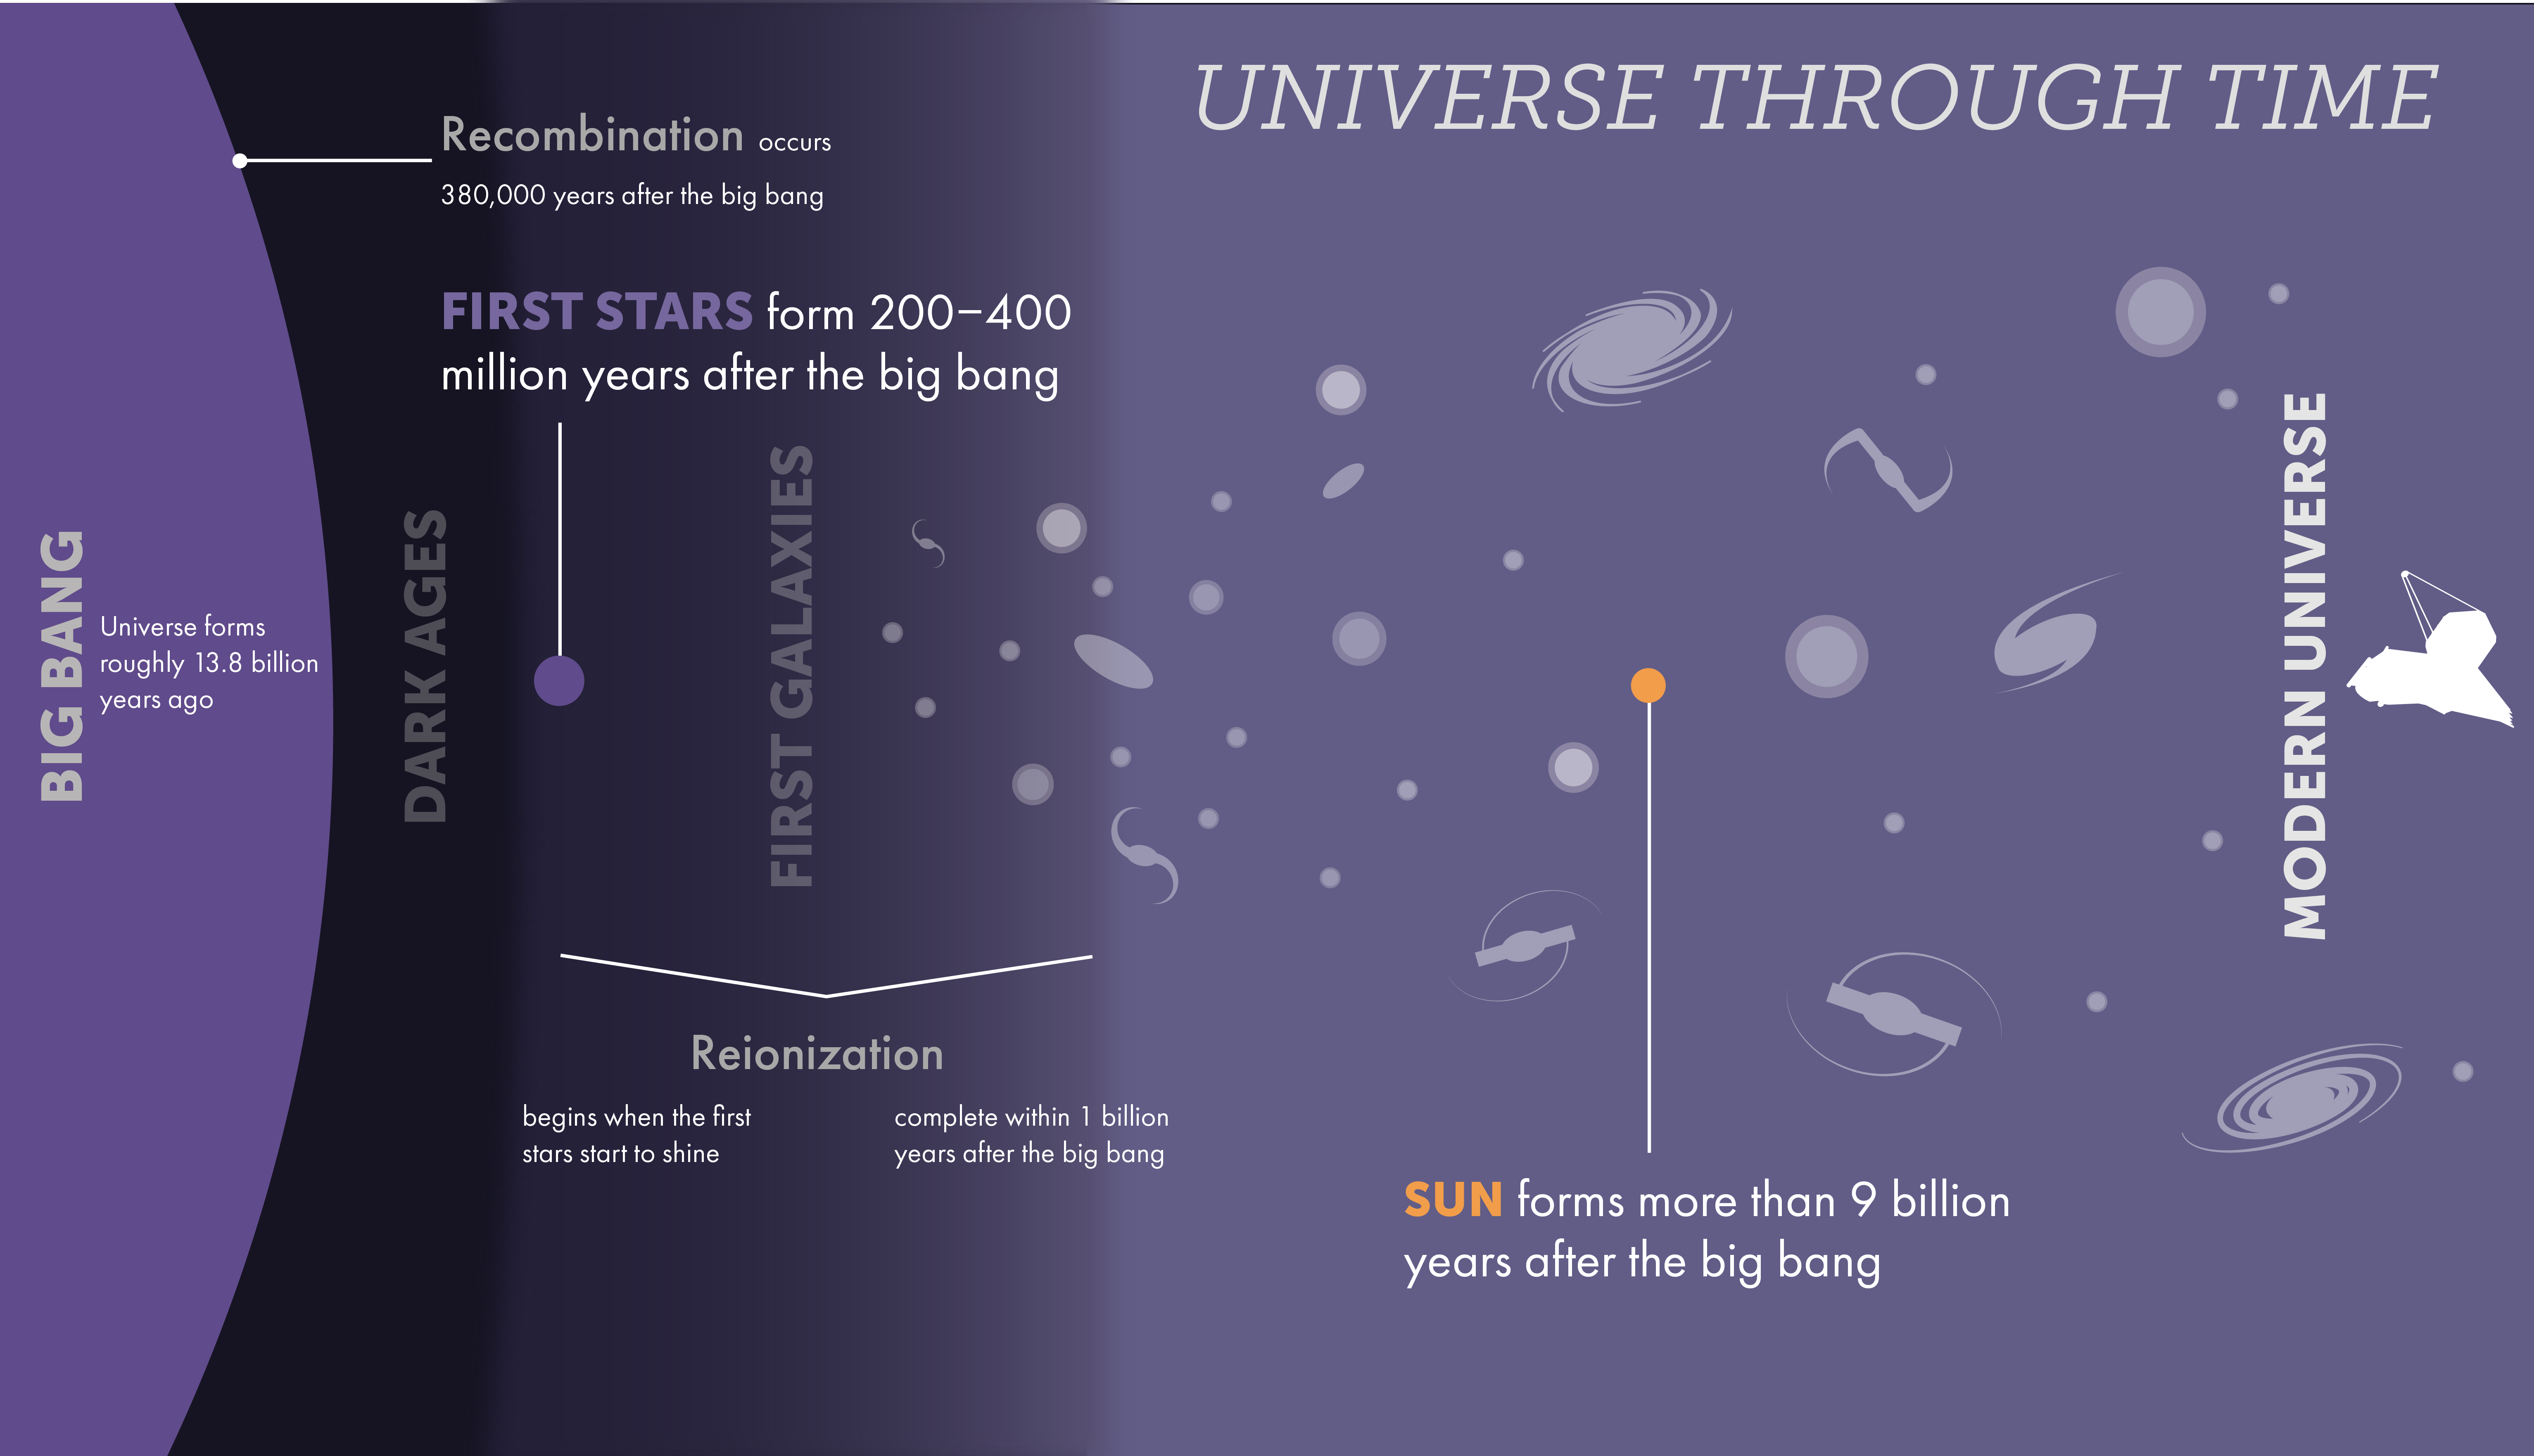

First Stars: Timeline of the Universe

Although we are not sure exactly when the first stars began to shine, we know that they must have formed sometime after the era of Recombination, when hydrogen and helium atoms formed (380,000 years after the big bang), and before the oldest-known galaxies existed (400 million years after the big bang). The ultraviolet light emitted by the first stars broke down the neutral hydrogen gas filling the universe into hydrogen ions and free electrons, initiating the era of Reionization and the end of the Dark Ages of the universe.

Credit: Image: NASA, ESA, CSA, STScI